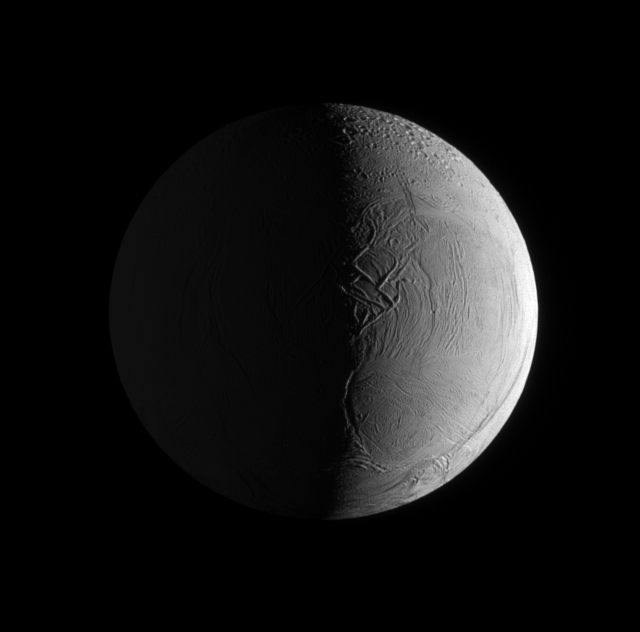

Twice-Lit Moon

Two sources of light illuminate the textured surface of the moon Enceladus.

On the right of the image, sunlight bathes the anti-Saturn side of this geologically active moon. Saturnshine dimly lights the Saturn-facing side of the moon on the left of the image. The moon’s surface is scarred by fractures, folds, and ridges.

This view looks toward the trailing hemisphere of Enceladus (504 kilometers, or 313 miles across). North on Enceladus is up.

The image was taken in visible light with the Cassini spacecraft narrow-angle camera on July 26, 2009. The view was acquired at a distance of approximately 199,000 kilometers (124,000 miles) from Enceladus and at a Sun-Enceladus-spacecraft, or phase, angle of 97 degrees. Image scale is about 1 kilometer (3,281 feet) per pixel.

The Cassini-Huygens mission is a cooperative project of NASA, the European Space Agency and the Italian Space Agency. The Jet Propulsion Laboratory, a division of the California Institute of Technology in Pasadena, manages the mission for NASA’s Science Mission Directorate, Washington, D.C. The Cassini orbiter and its two onboard cameras were designed, developed and assembled at JPL. The imaging operations center is based at the Space Science Institute in Boulder, Colo.

Credit: NASA/JPL/Space Science Institute